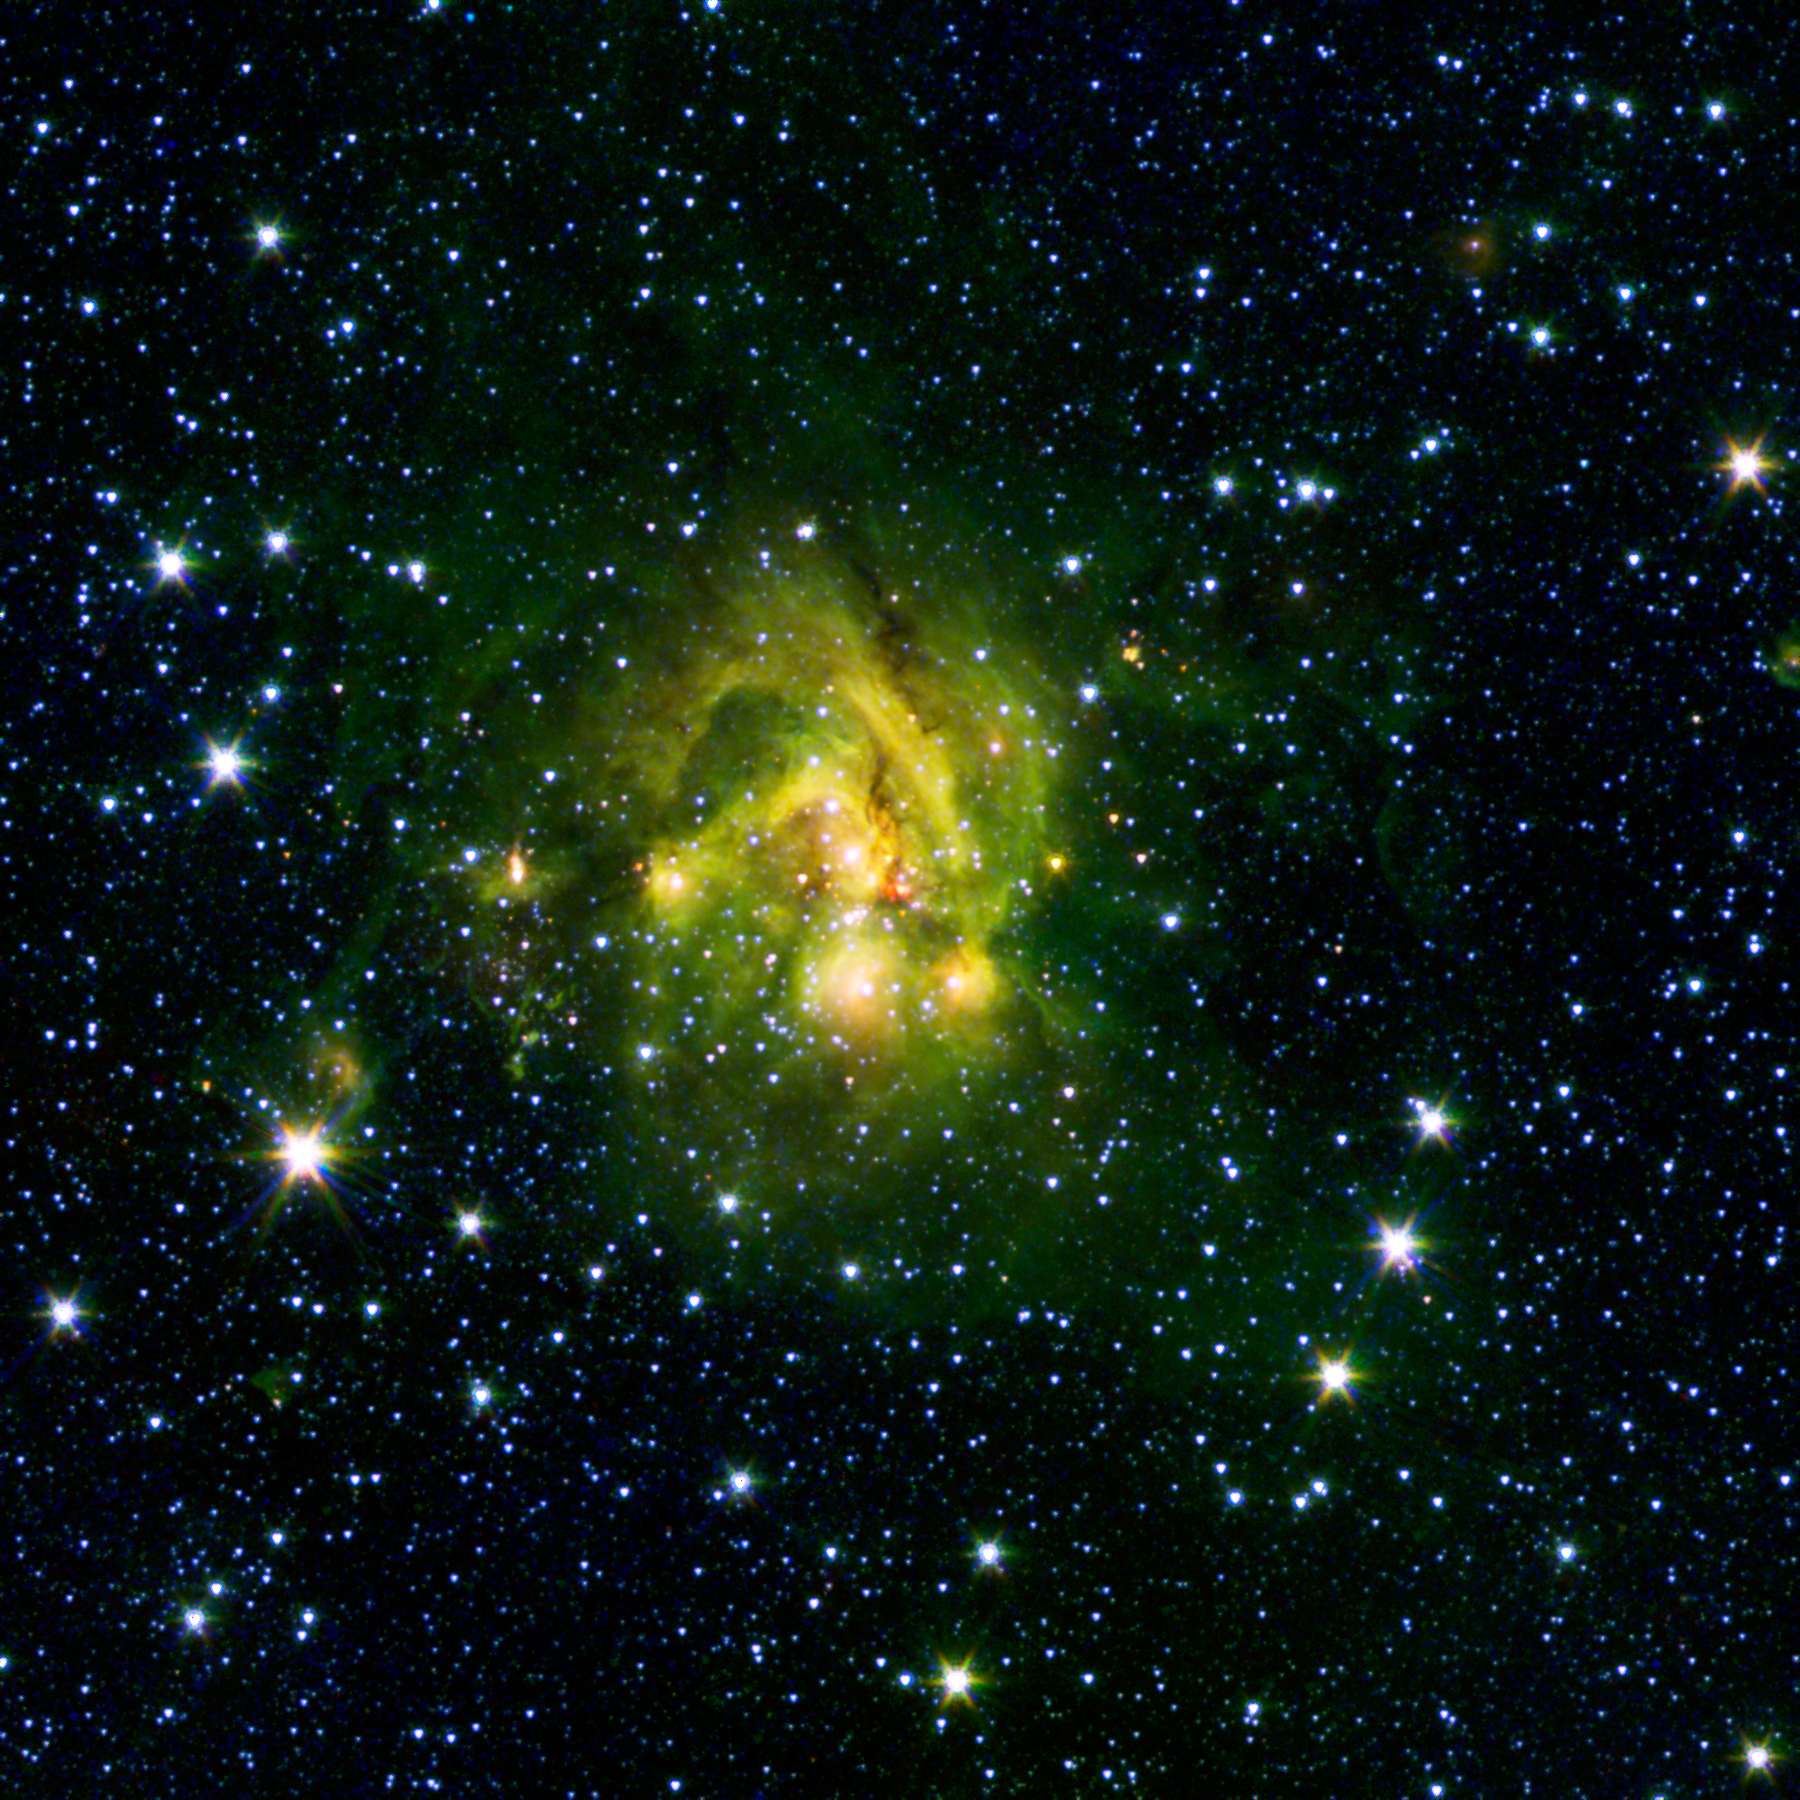

A Shocking Outflow

This image shows an outflow of gas from a new star as it jets from a space object dubbed IRAS 21078+5211, among other designations. The reddish blob in its center, as picked up by Spitzer's 4.5 micron infrared band, contrasts nicely with the green PAHs that surround it. These telltale outflow features of young, hulking stars show up well even without the longer wavelengths available to the original GLIMPSE survey that ran during the "cold" segment of Spitzer's mission. These so-called shocked outflows ram into the hydrogen gas around them and make it glow - a bright beacon in the lonely outskirts of the Milky Way.

This image is a combination of data from Spitzer and the Two Micron All Sky Survey (2MASS). The Spitzer data was taken after Spitzer's liquid coolant ran dry in May 2009, marking the beginning of its "warm" mission. Light from Spitzer's remaining infrared channels at 3.6 and 4.5 microns has been represented in green and red, respectively. 2MASS 2.2 micron light is blue.

Credit: NASA/JPL-Caltech/2MASS/B. Whitney (SSI/University of Wisconsin)